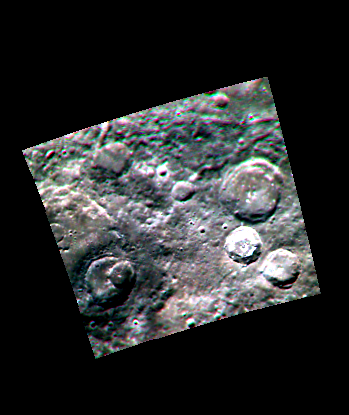

Heart of Darkness

“Low Reflectance Material” (LRM) is one of the major color-compositional units that has been identified on Mercury in MESSENGER multispectral images. The impact crater in the lower left of the image above has excavated LRM from the subsurface. This color presentation was made from images in the 830-, 560- and 430-nm filters as red-green-blue.

This image was acquired as part of MDIS’s color base map. The color base map is composed of WAC images taken through eight different narrow-band color filters and will cover more than 90% of Mercury’s surface with an average resolution of 1 kilometer/pixel (0.6 miles/pixel). The highest-quality color images are obtained for Mercury’s surface when both the spacecraft and the Sun are overhead, so these images typically are taken with viewing conditions of low incidence and emission angles.

The MESSENGER spacecraft is the first ever to orbit the planet Mercury, and the spacecraft’s seven scientific instruments and radio science investigation are unraveling the history and evolution of the Solar System’s innermost planet. Visit the Why Mercury? section of this website to learn more about the key science questions that the MESSENGER mission is addressing.

Date acquired: April 10, 2011
Image Mission Elapsed Time (MET): 210894951, 210894944, 210894941
Image ID: 112303, 112299, 112297
Instrument: Wide Angle Camera (WAC) of the Mercury Dual Imaging System (MDIS)
WAC filter: 12, 4, 6 (830-, 560-, 433-nanometers)
Center Latitude: 51.41°
Center Longitude: 318.0° E
Resolution: 915 meters/pixel
Scale: The scene is about 230 km (143 mi.) across.
Incidence Angle: 52.5°
Emission Angle: 1.7°
Phase Angle: 50.7°

These images are from MESSENGER, a NASA Discovery mission to conduct the first orbital study of the innermost planet, Mercury. For information regarding the use of images, see the MESSENGER image use policy.

Credit: NASA/Johns Hopkins University Applied Physics Laboratory/Carnegie Institution of Washington